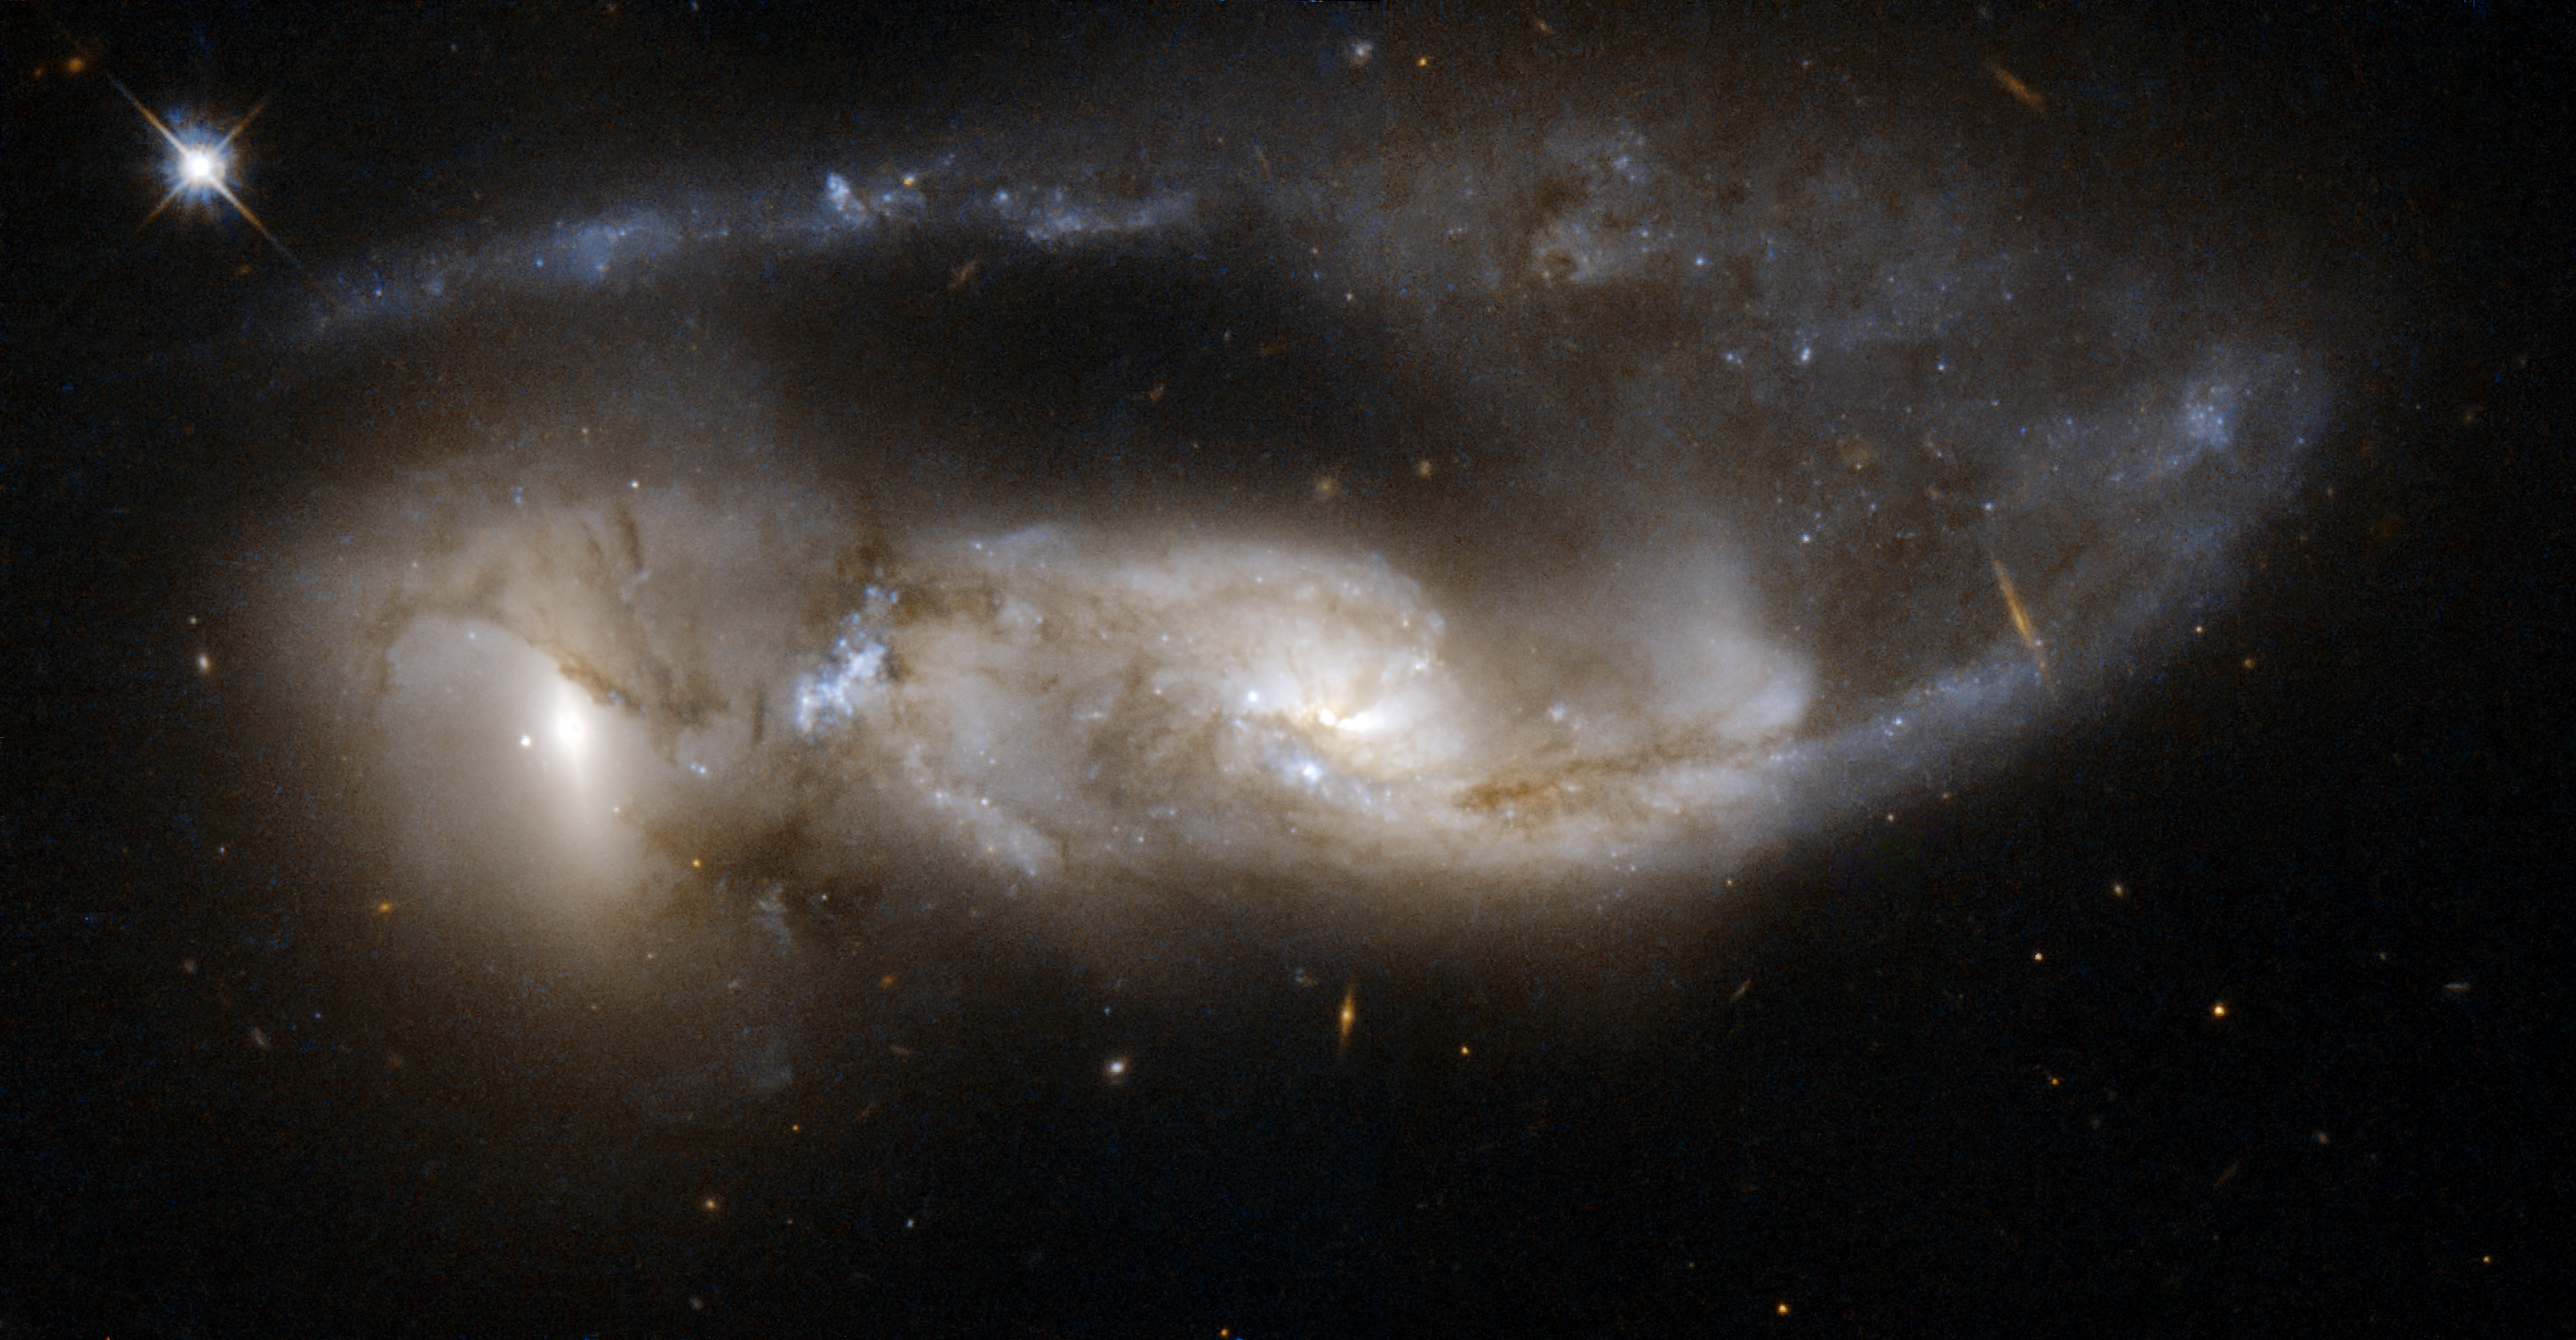

NGC 6621/2

NGC 6621/2 (VV 247, Arp 81) is a strongly interacting pair of galaxies, seen about 100 million years after their closest approach. It consists of NGC 6621 (to the left) and NGC 6622 (to the right). NGC 6621 is the larger of the two, and is a very disturbed spiral galaxy. The encounter has pulled a long tail out of NGC 6621 that has now wrapped behind its body. The collision has also triggered extensive star formation between the two galaxies. Scientists believe that Arp 81 has a richer collection of young massive star clusters than the notable Antennae galaxies (which are much closer than Arp 81). The pair is located in the constellation of Draco, approximately 300 million light-years away from Earth. Arp 81 is the 81st galaxy in Arp’s Atlas of Peculiar Galaxies.

This image is part of a large collection of 59 images of merging galaxies taken by the Hubble Space Telescope and released on the occasion of its 18th anniversary on 24th April 2008. It was taken by the telescope’s Wide Field and Planetary Camera 2, which was designed and built by JPL.

Credit: NASA, ESA, the Hubble Heritage Team (STScI/AURA)-ESA/Hubble and W. Keel (University of Alabama, Tuscaloosa)